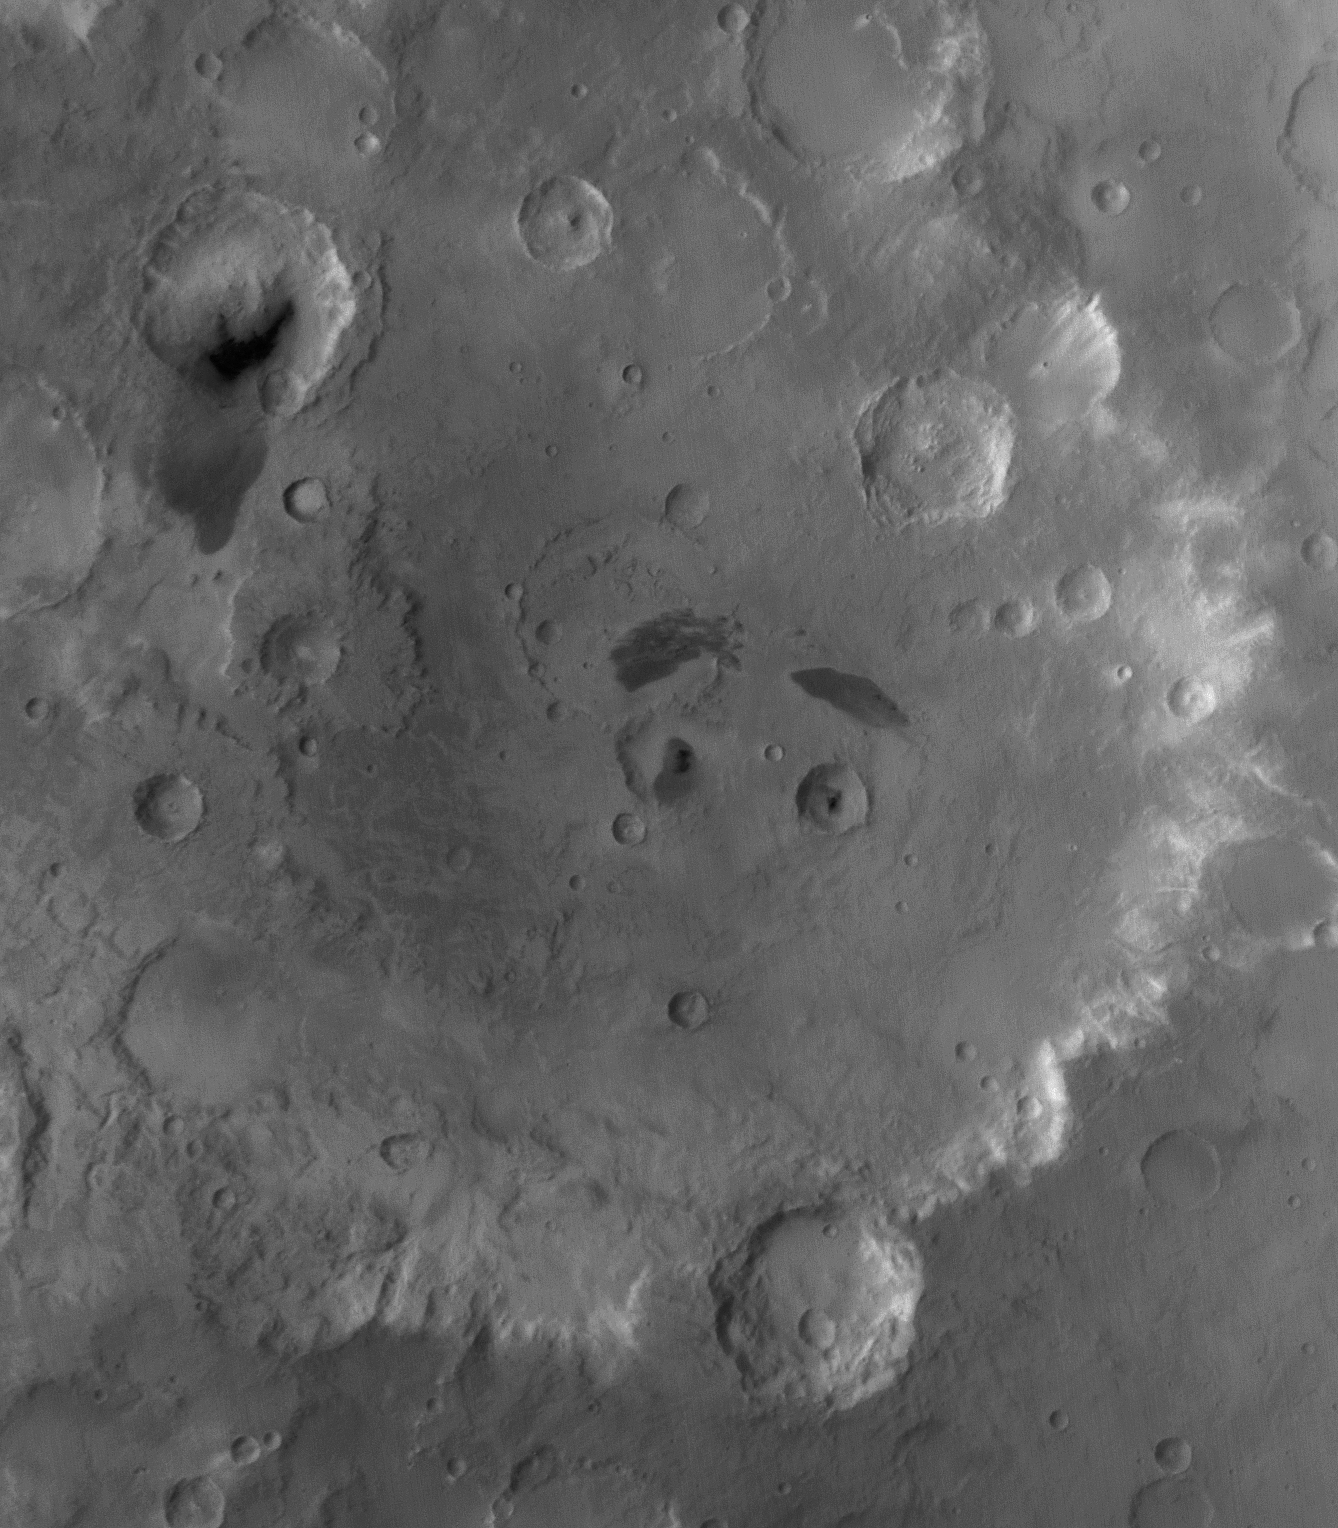

Tikhonravov’s Eyebrows

1 January 2004
This red wide angle Mars Global Surveyor (MGS) Mars Orbiter Camera (MOC) image shows Tikhonravov Crater in central Arabia Terra. The crater is about 386 km (240 mi) in diameter and presents two impact craters at its center that have dark patches of sand in them, giving the impression of pupils in two eyes. North (above) each of these two craters lies a dark-toned patch of surface material, providing the impression of eyebrows. M. K. Tikhonravov was a leading Russian rocket engineer in the 20th Century. The crater named for him, despite its large size, is still partly buried, on its west side, beneath the heavily cratered terrain of Arabia Terra. The center of Tikhonravov is near 13.5°N, 324.2°W. Sunlight illuminates the scene from the upper left.

Credit: NASA/JPL/Malin Space Science Systems